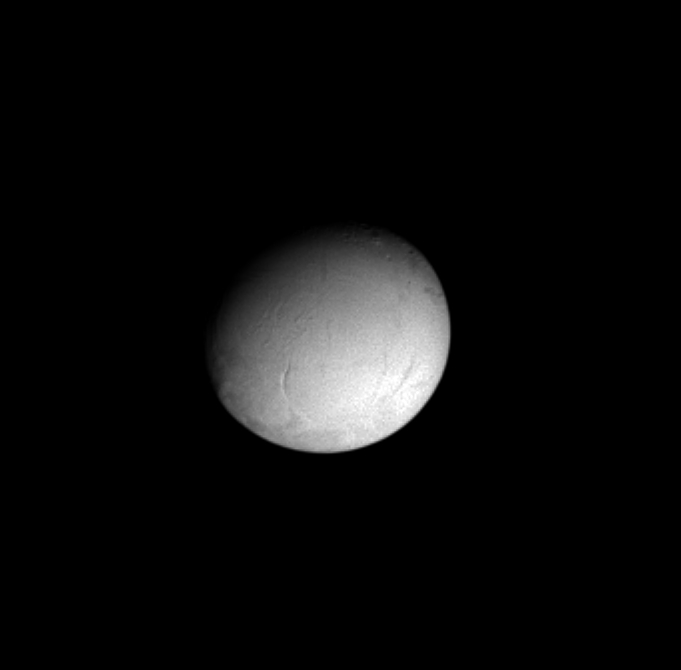

Zooming In on Enceladus

Cassini’s closest look yet at bright, icy Enceladus was captured in this view, centered on the moon’s trailing hemisphere. It shows some of the linear features in the terrain of the Diyar Planitia region. Enceladus is 499 kilometers (310 miles) across.

The image was taken in visible light with the Cassini spacecraft narrow angle camera on Dec. 14, 2004, at a distance of 672,000 kilometers (417,600 miles) from Enceladus and at a Sun- Enceladus-spacecraft, or phase, angle of 32 degrees. The image scale is about 4 kilometers (2.5 miles) per pixel. The image has been magnified by a factor of two and contrast enhanced to aid visibility.

The Cassini-Huygens mission is a cooperative project of NASA, the European Space Agency and the Italian Space Agency. The Jet Propulsion Laboratory, a division of the California Institute of Technology in Pasadena, manages the mission for NASA’s Science Mission Directorate, Washington, D.C. The Cassini orbiter and its two onboard cameras were designed, developed and assembled at JPL. The imaging team is based at the Space Science Institute, Boulder, Colo.

Credit: NASA/JPL/Space Science Institute